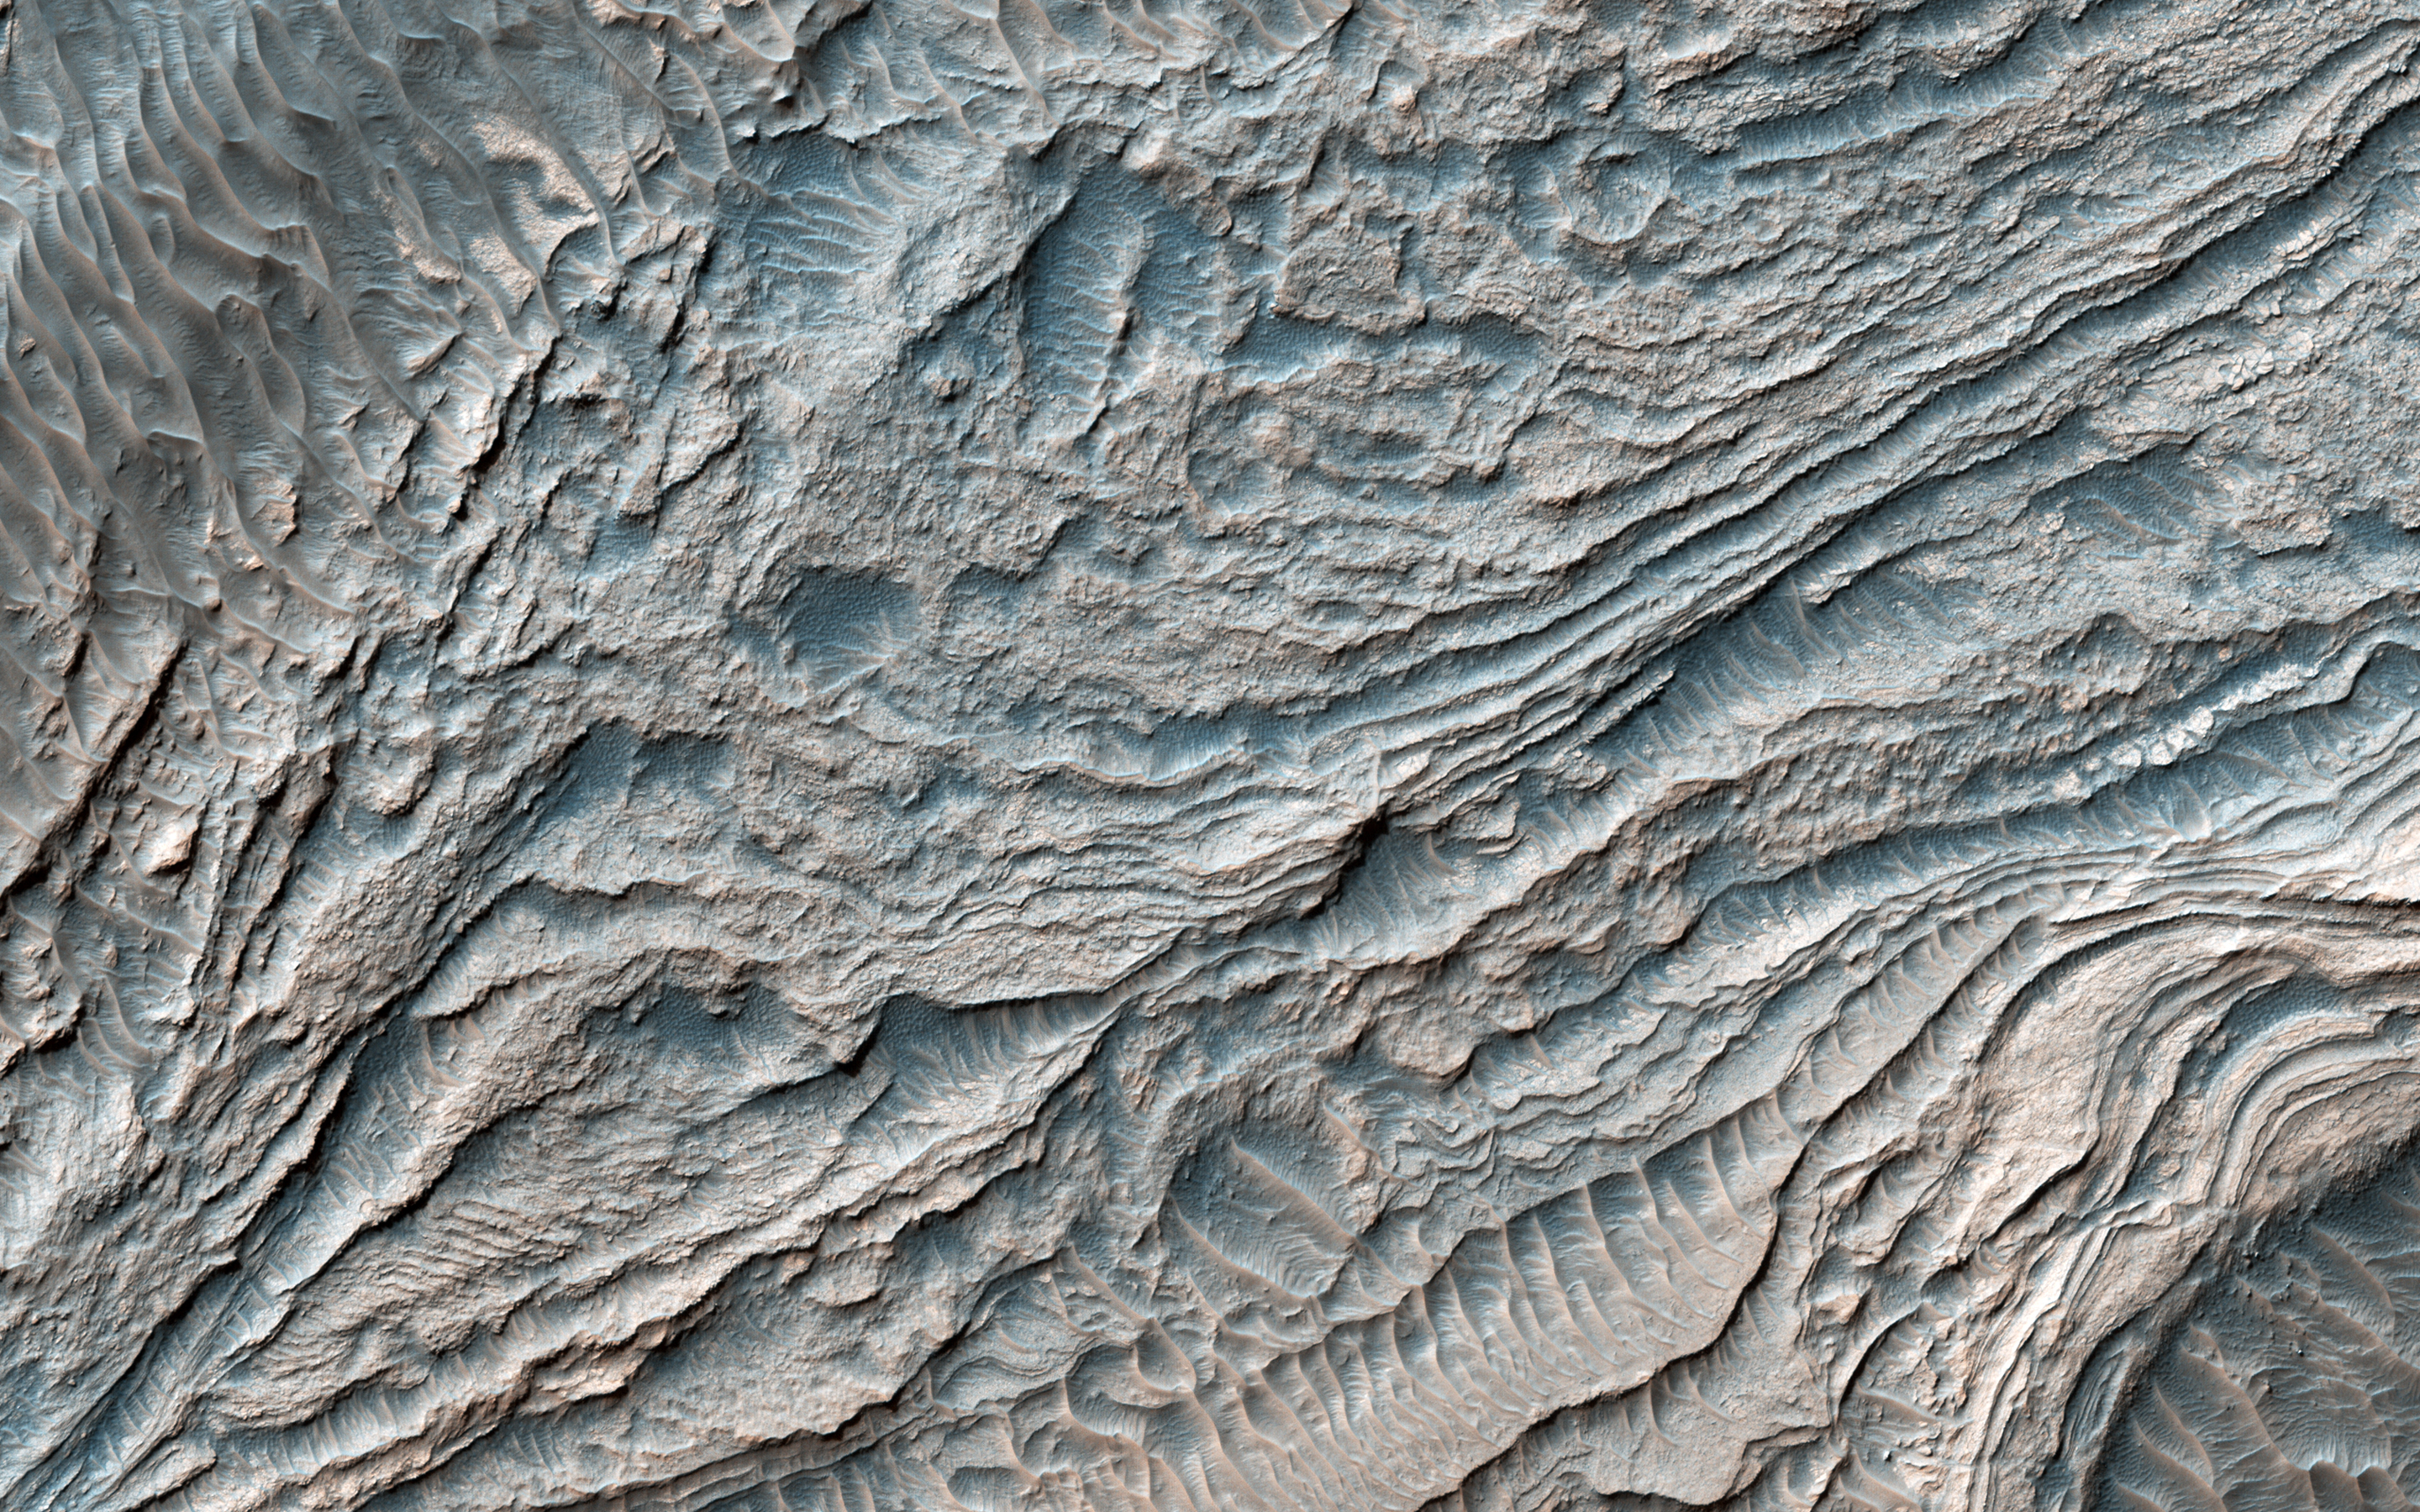

Clinoforms in Melas Chasma

In this image from NASA’s Mars Reconnaissance Orbiter, a group of steeply inclined light-toned layers is bounded above and below by unconformities (sudden or irregular changes from one deposit to another) that indicate a “break” where erosion of pre-existing layers was taking place at a higher rate than deposition of new materials.

The layered deposits in Melas Basin may have been deposited during the growth of a delta complex. This depositional sequence likely represents a period where materials were being deposited on the floor of a lake or running river.

This is a stereo pair with PSP_007878_1700.

The map is projected here at a scale of 25 centimeters (9.8 inches) per pixel. [The original image scale is 28.9 centimeters (11.4 inches) per pixel (with 1 x 1 binning); objects on the order of 87 centimeters (34.2 inches) across are resolved.] North is up.

The University of Arizona, Tucson, operates HiRISE, which was built by Ball Aerospace & Technologies Corp., Boulder, Colo. NASA’s Jet Propulsion Laboratory, a division of Caltech in Pasadena, California, manages the Mars Reconnaissance Orbiter Project for NASA’s Science Mission Directorate, Washington.

Credit: NASA/JPL-Caltech/Univ. of Arizona